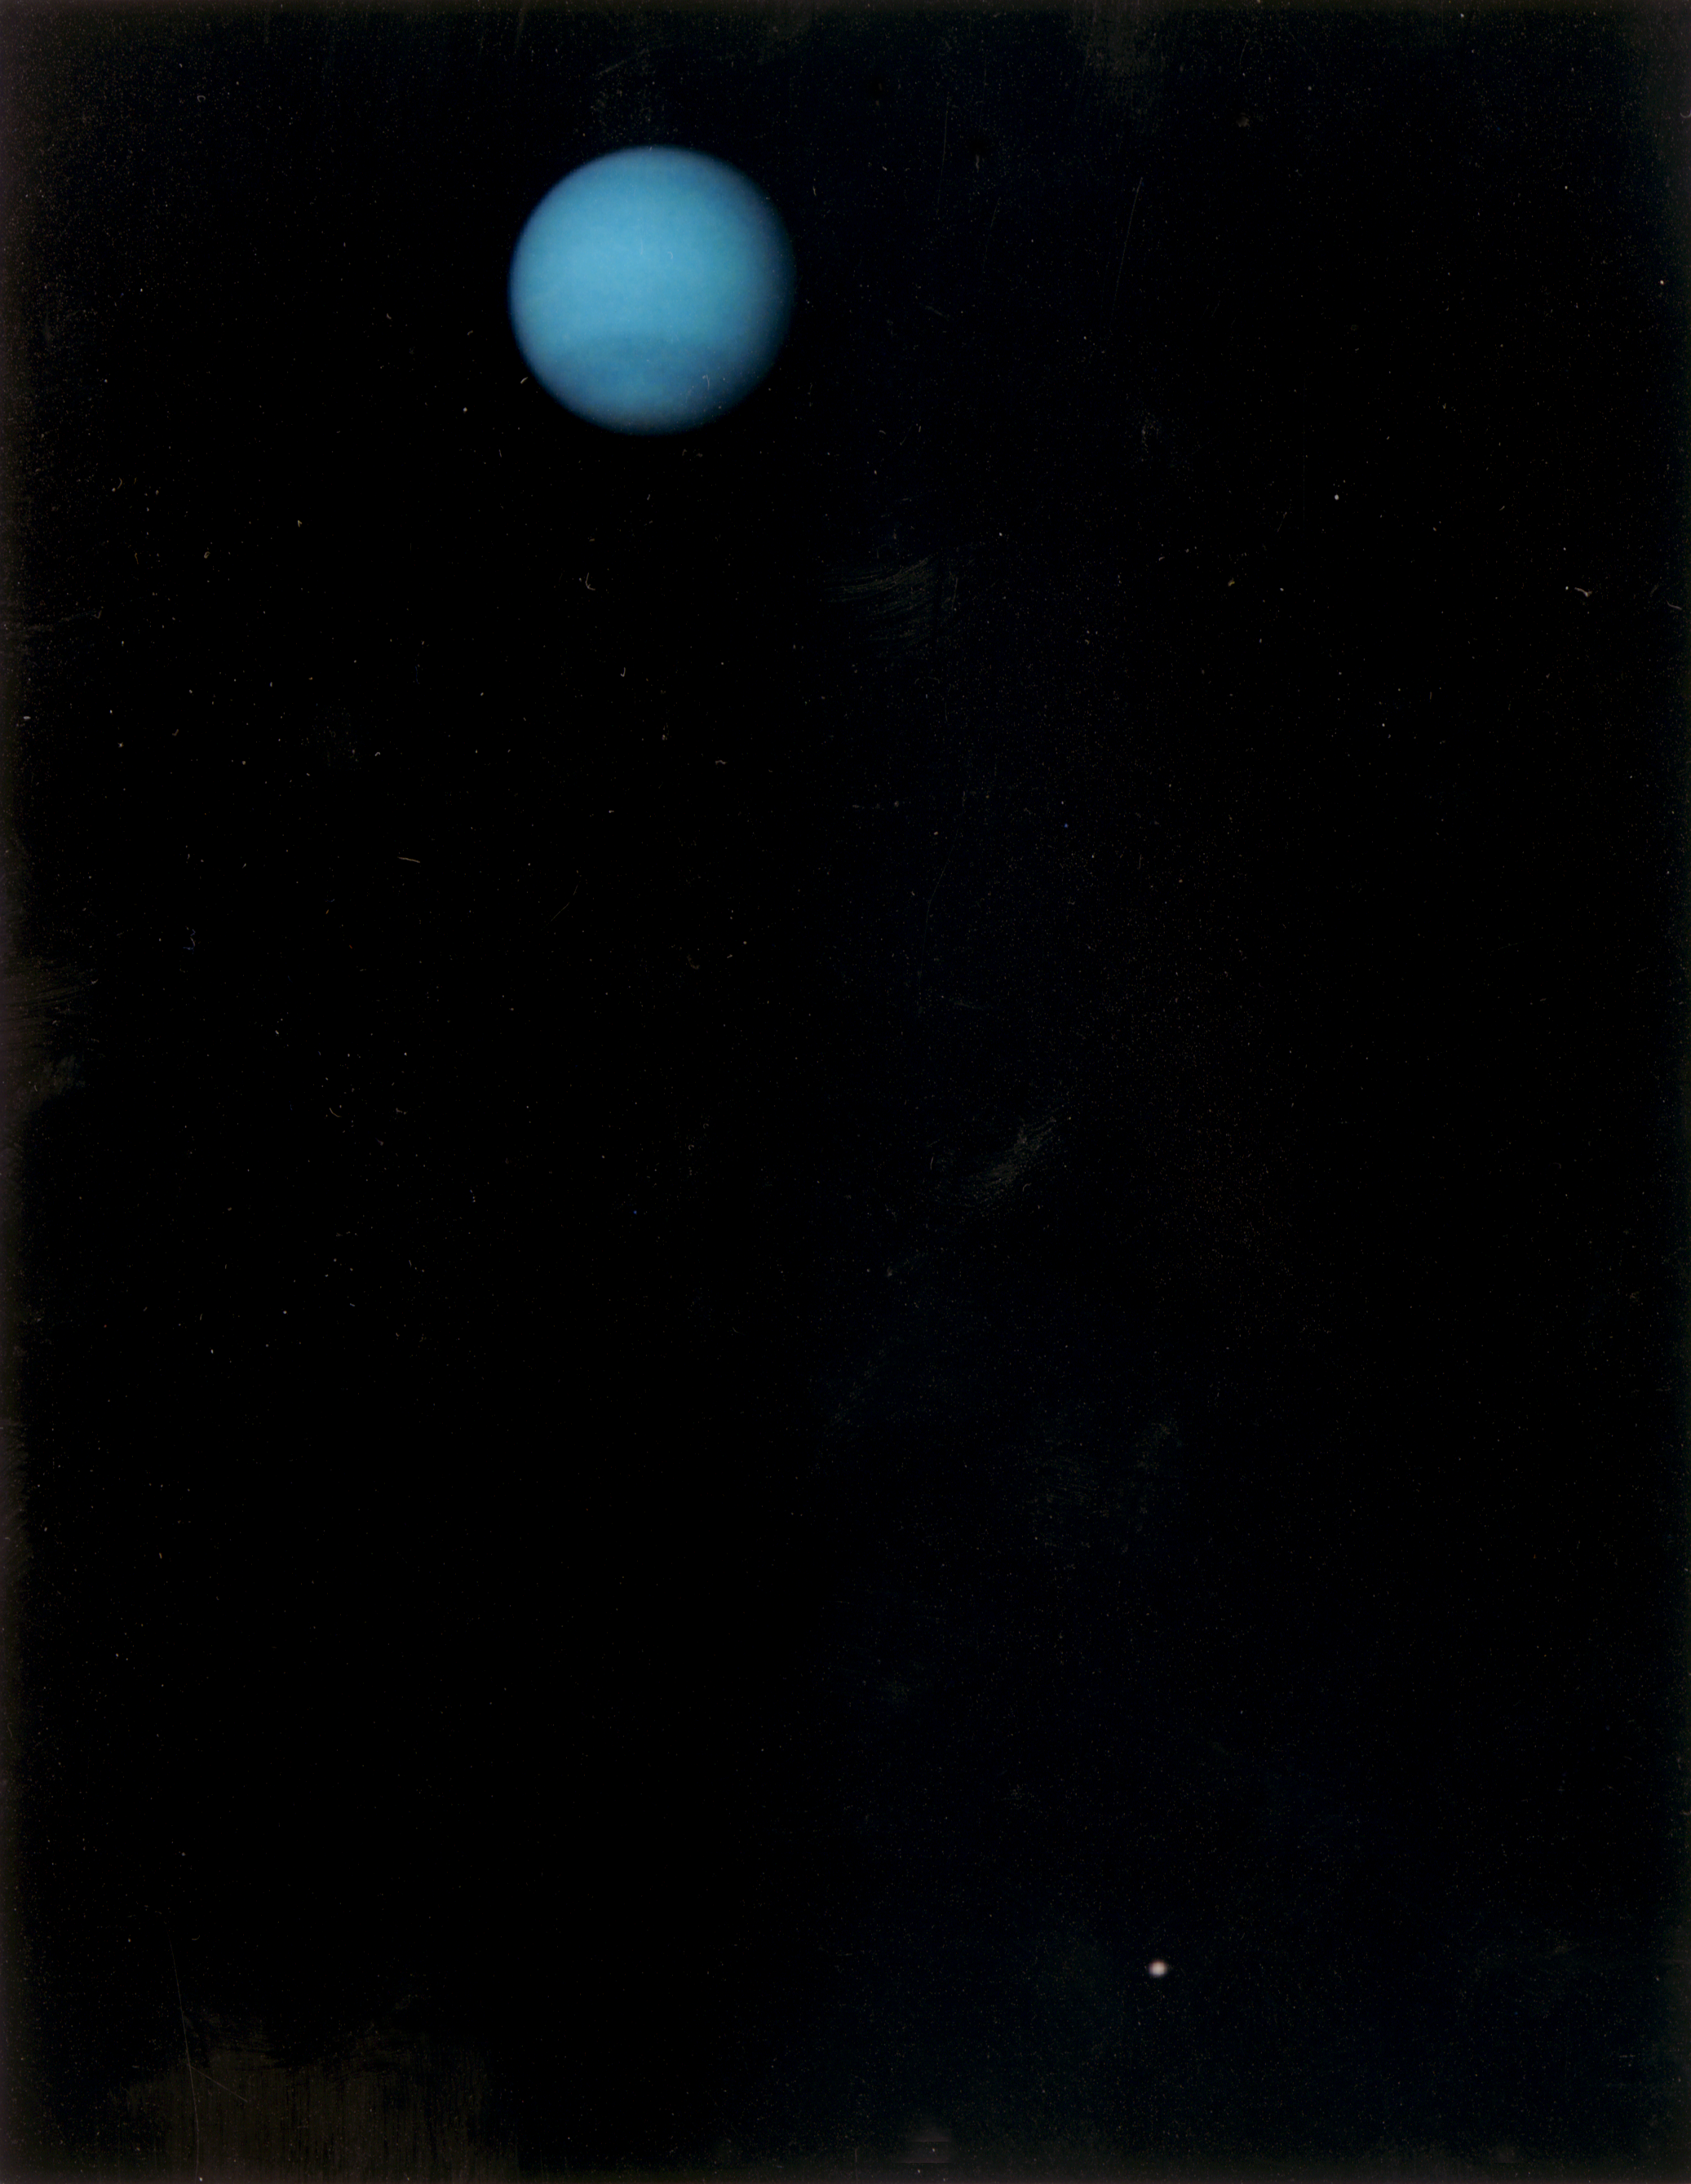

Neptune and Triton

This image was returned by the Voyager 2 spacecraft on July 3, 1989, when it was 76 million kilometers (47 million miles) from Neptune. The planet and its largest satellite, Triton, are captured in the field of view of Voyager’s narrow-angle camera through violet, clear and orange filters. Triton appears in the lower right corner at about 5 o’clock relative to Neptune. Recent measurements from Voyager images show Triton to be between 1,400 and 1,800 kilometers (about 870 to 1,100 miles) in radius with a surface that is about as bright as freshly fallen snow. Because Triton is barely resolved in current narrow-angle images, it is too early to see features on its surface. Scientists believe Triton has at least a small atmosphere of methane and possibly other gases.

During its closest approach to Triton on August 25, 1989, Voyager should provide high-resolution views of the moon’s icy surface and reveal whether Triton’s atmosphere has clouds. JPL manages the Voyager Project for NASA’s Office of Space Science and Applications.

Credit: NASA/JPL